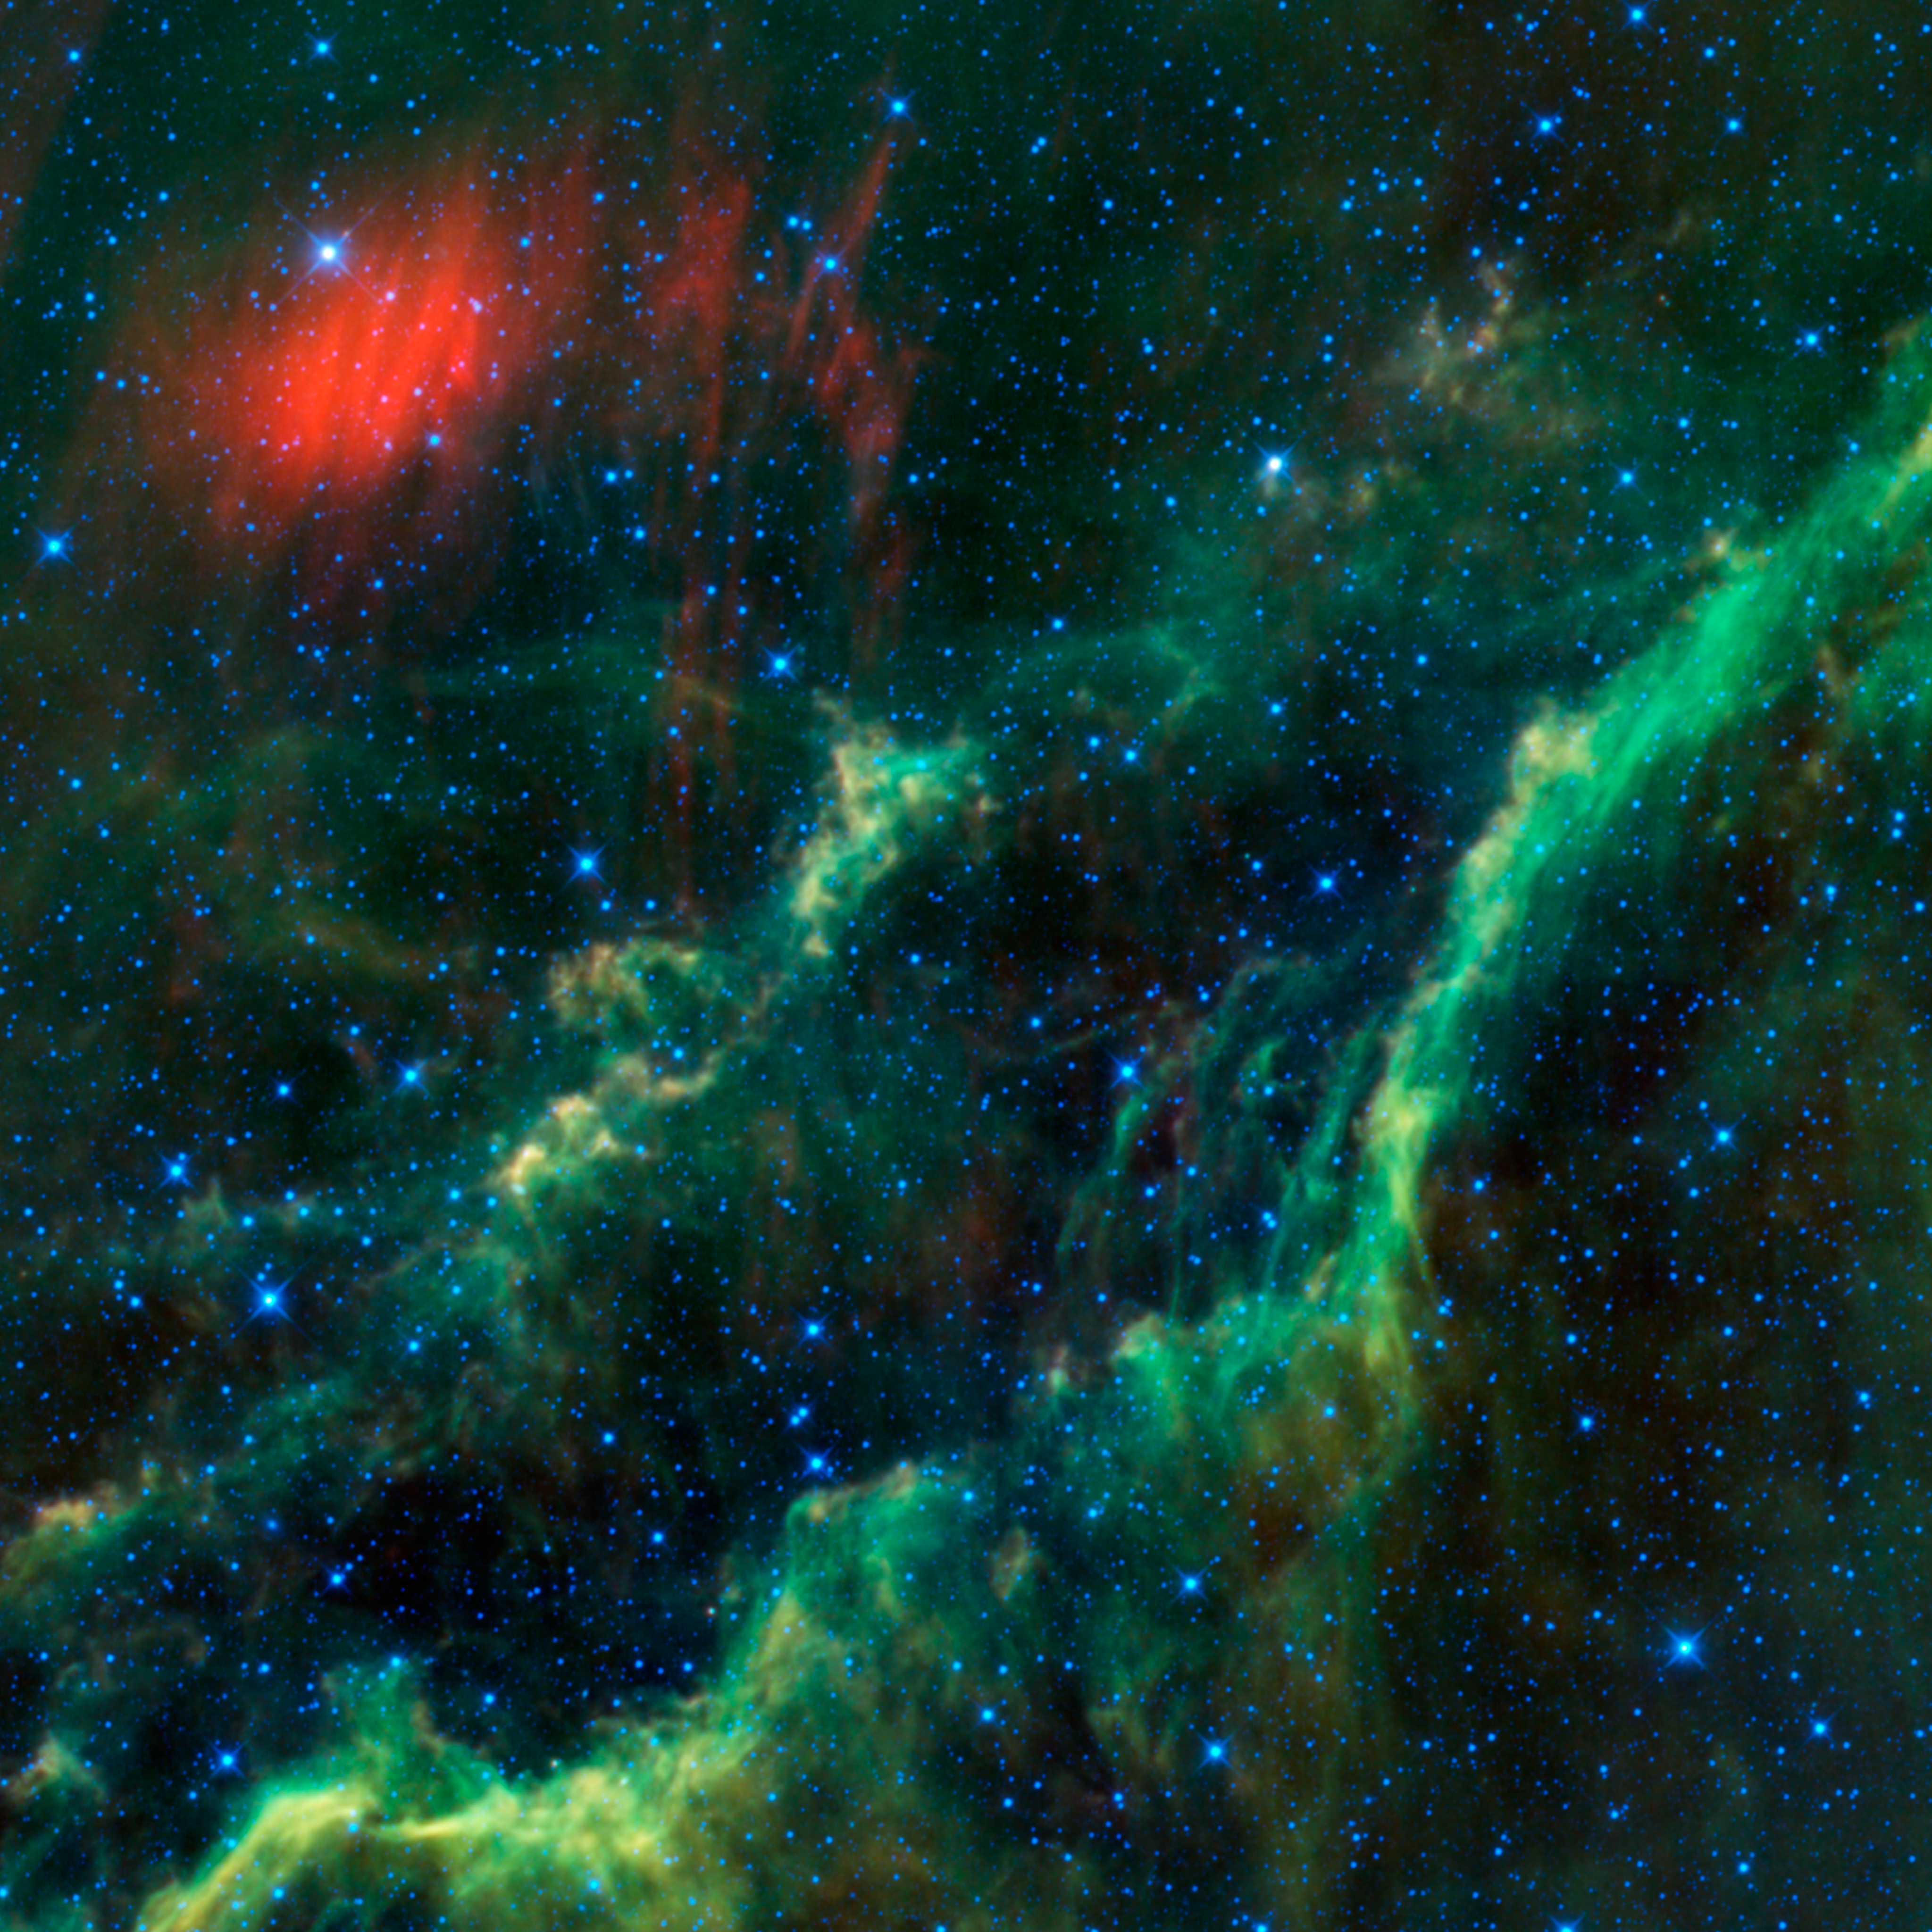

Menkhib and the California Nebula

This infrared image from NASA’s Wide-field Infrared Survey Explorer, or WISE, features one of the bright stars in the constellation Perseus, named Menkhib (at upper left near the red dust cloud), along with a large star-forming cloud NGC 1499, or the California nebula, seen running diagonally through the image.

Menkhib is one of the hottest stars visible in the night sky; its surface temperature is about 37,000 Kelvin (about 66,000 degrees Fahrenheit, or more than six times hotter than the sun). Because of its high temperature, it appears blue-white to the human eye (almost all stars appear bluish to WISE). It has about 40 times the mass of the sun and gives off 330,000 times the amount of light. Menkhib is a runaway star, and the fast stellar wind it blows is piling up in front of it to create a shock wave. This shock wave is heating up dust, which WISE sees as the red cloud in the upper left of the image.

Menkhib is part of an association of very hot stars that were born from the California nebula only a few million years ago. These stars are lighting up the nebula, as wekk as heating and ionizing it. In visible light, the ionized gas glows red, while in infrared light we see the heated dust (which appears in green and red in this image). The California nebula gets its name due to a resemblance to the shape of the U.S. State California (which you can just make out, outlined by the green dust, if you rotate the image by a little more than 90 degrees clockwise). The entire California nebula stretches across about 100 light-years, and we see about 80 percent of it in this view.

Menkhib and the California nebula are about 1,800 light-years away from Earth. This is within the same spur of the Orion spiral arm of the Milky Way galaxy where we are located.

All four infrared detectors aboard WISE were used to make this image. Color is representational: blue and cyan represent infrared light at wavelengths of 3.4 and 4.6 microns, which is dominated by light from stars. Green and red represent light at 12 and 22 microns, which is mostly light from warm dust.

NASA’s Jet Propulsion Laboratory, Pasadena, Calif., manages the Wide-field Infrared Survey Explorer for NASA’s Science Mission Directorate, Washington. The mission’s principal investigator, Edward Wright, is at UCLA. The mission was competitively selected under NASA’s Explorers Program managed by the Goddard Space Flight Center, Greenbelt, Md. The science instrument was built by the Space Dynamics Laboratory, Logan, Utah, and the spacecraft was built by Ball Aerospace & Technologies Corp., Boulder, Colo. Science operations and data processing take place at the Infrared Processing and Analysis Center at the California Institute of Technology in Pasadena. Caltech manages JPL for NASA.

Credit: NASA/JPL-Caltech/UCLA